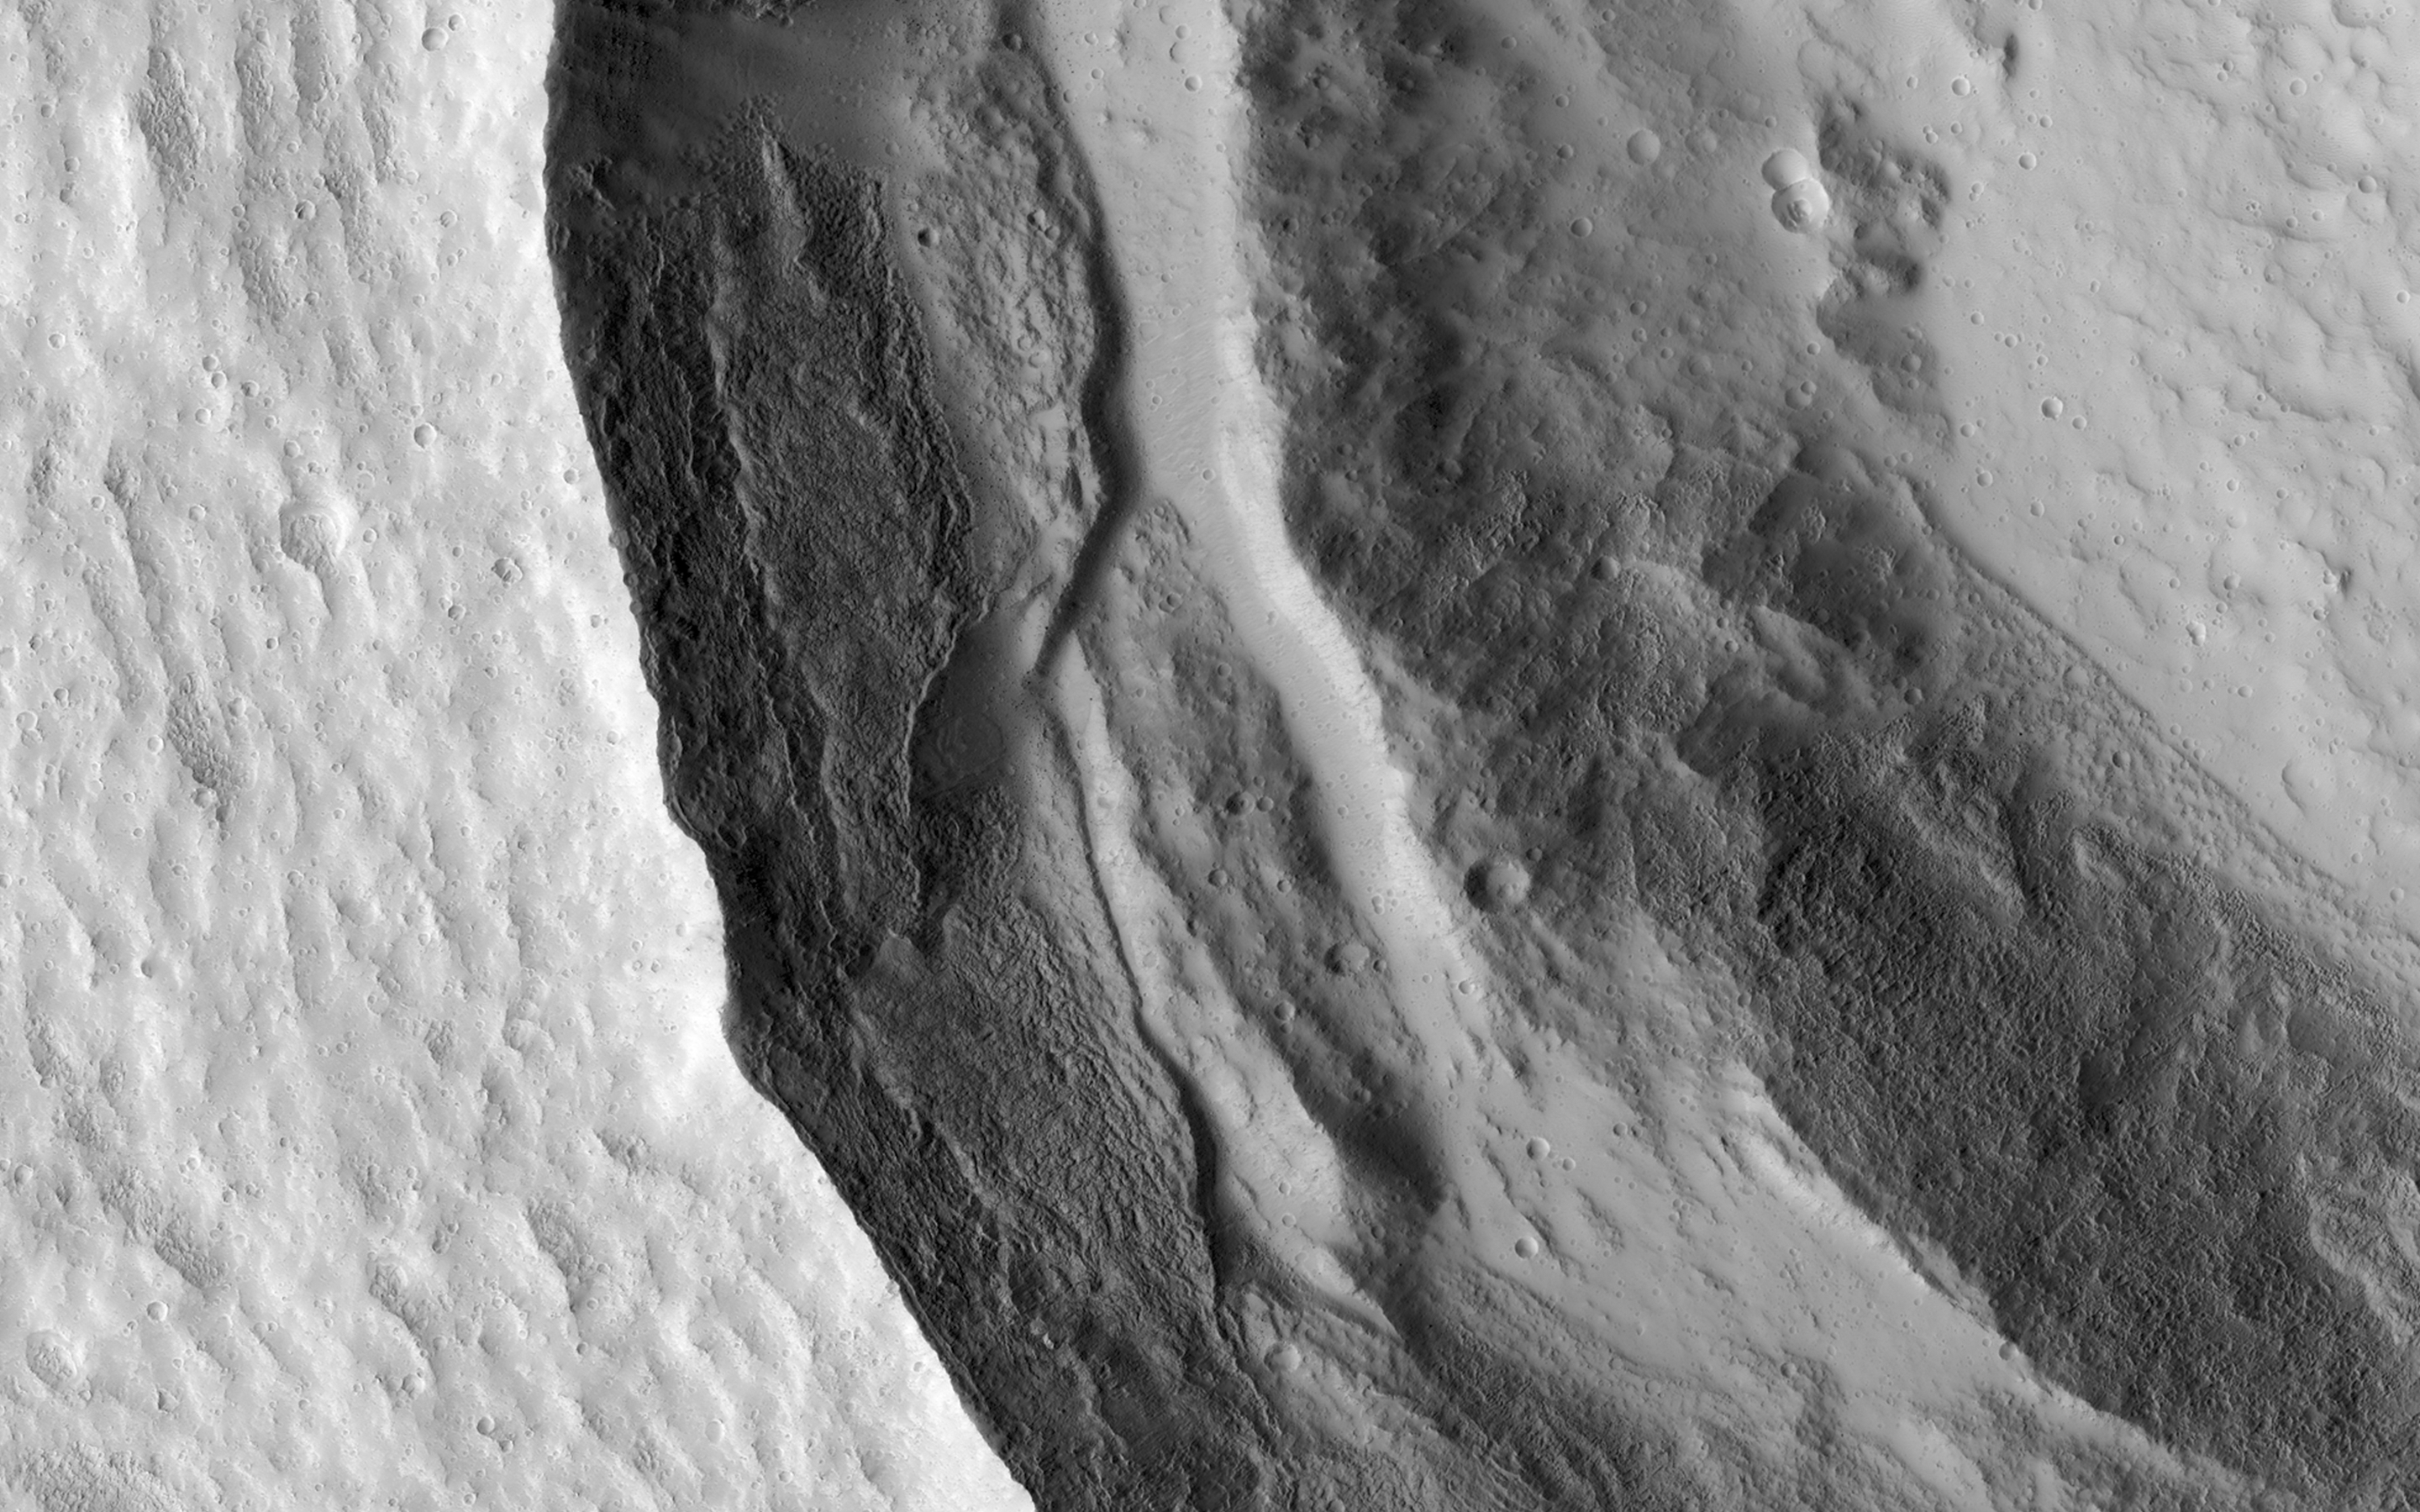

Slumping Terraces on a Crater Wall

This image shows the western rim of a well-preserved 8.5-kilometer (about 5 miles) diameter impact crater.

The wall features a slumped terrace that extends all the way around the crater diameter (the adjacent image shows the rest of the terrace). This slumped terrace, a result of the crater formation process, gives the crater a concentric ringed appearance.

Terraces are an expected feature in Martian craters of this size or larger, as the material strength of the surface is overcome by the force of all-of-the-sudden-missing mass. Blocks of rock slump down the steep crater walls and slide inward (by contrast, terraces in smaller craters are often the product of an impact of an object into a surface with layers of differing material strength. See PIA17631).

HiRISE is one of six instruments on NASA’s Mars Reconnaissance Orbiter. The University of Arizona, Tucson, operates the orbiter’s HiRISE camera, which was built by Ball Aerospace & Technologies Corp., Boulder, Colo. NASA’s Jet Propulsion Laboratory, a division of the California Institute of Technology in Pasadena, manages the Mars Reconnaissance Orbiter Project for the NASA Science Mission Directorate, Washington.

Credit: NASA/JPL-Caltech/Univ. of Arizona